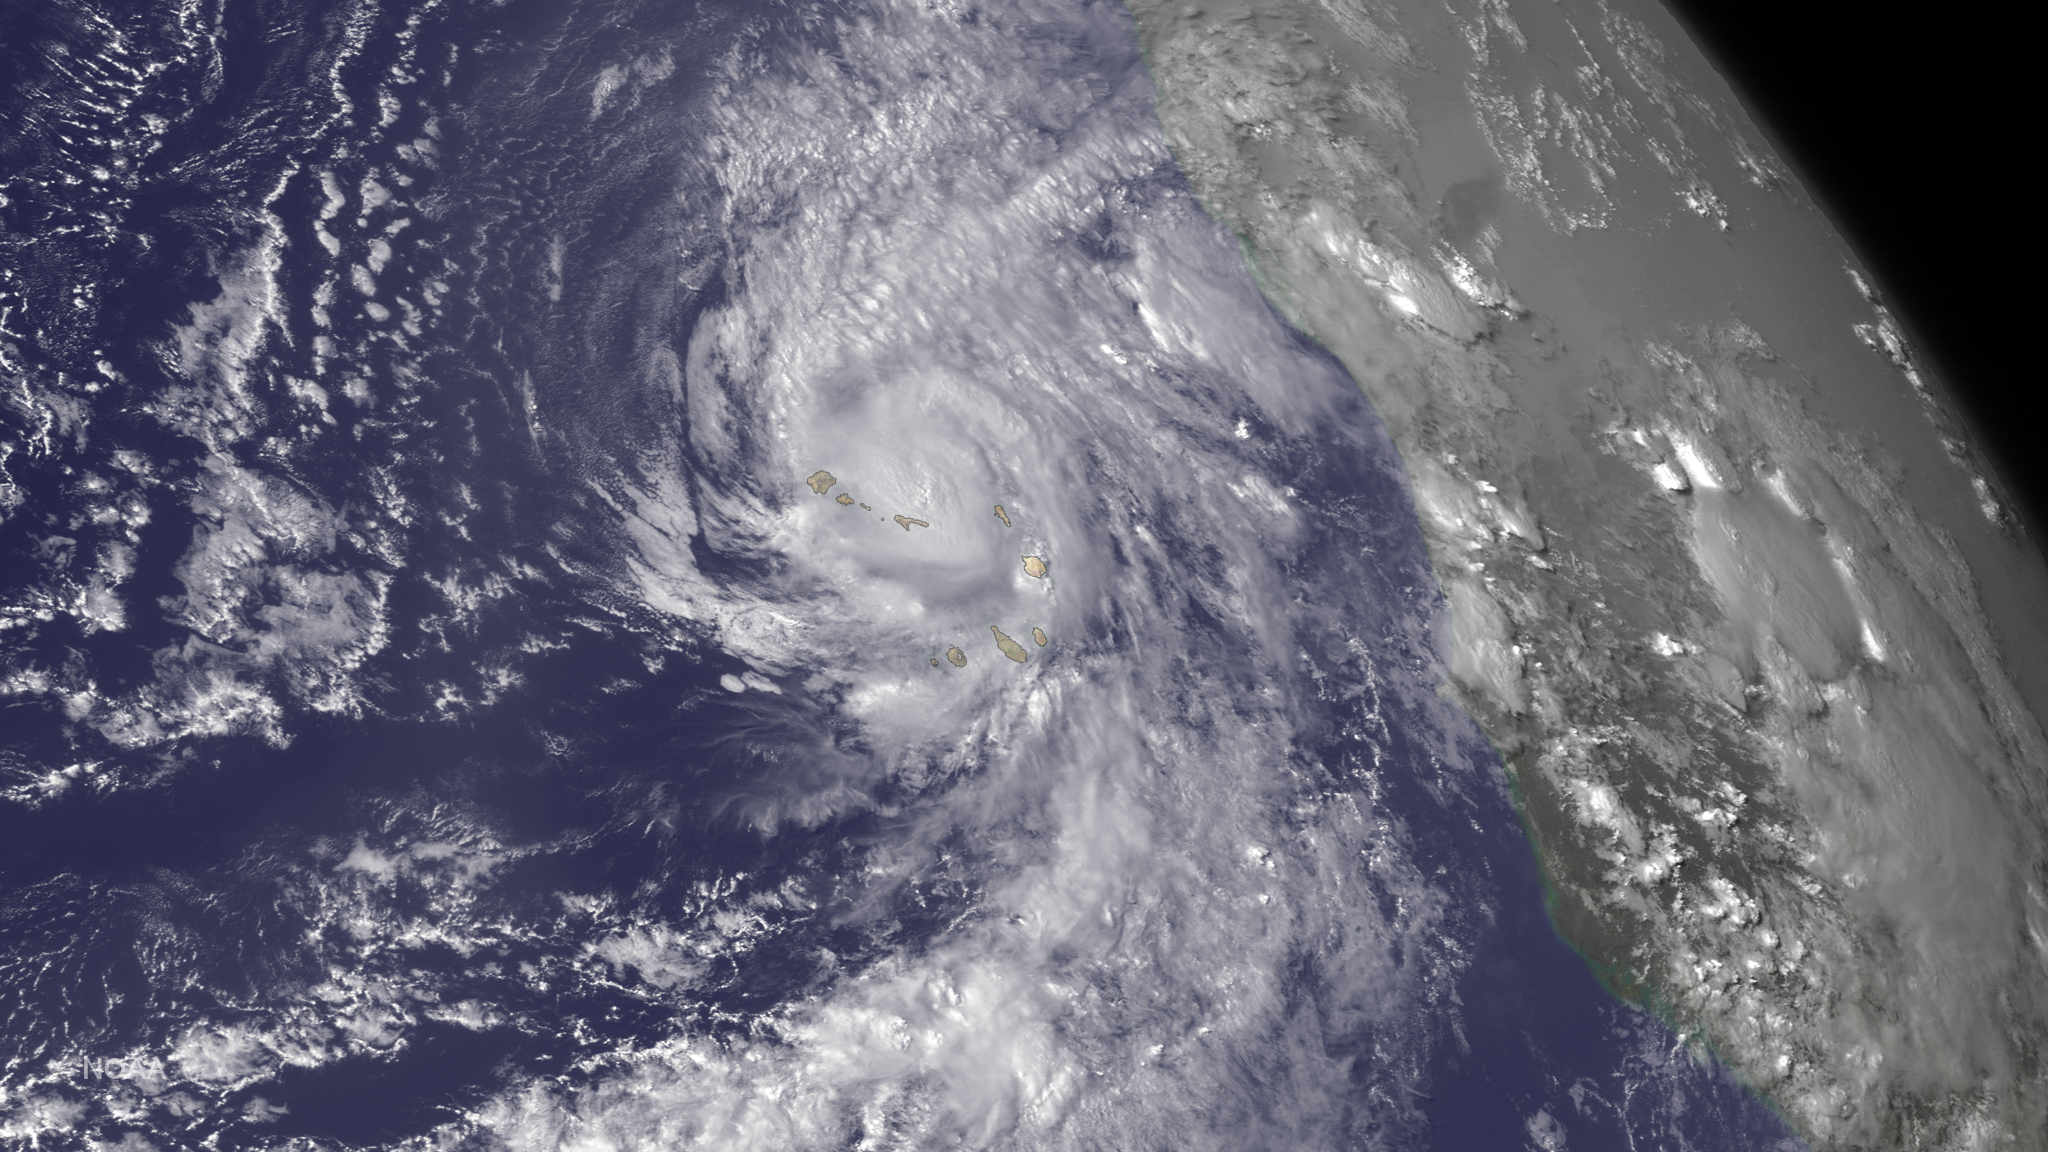

Hurricane Fred Lashes the Cape Verde Islands

Hurricane Fred is bringing very heavy rains to the Cape Verde Islands. From the National Hurricane Center's Hurricane Fred Forecast Discussion: "According to the official Atlantic tropical cyclone record, which begins in 1851, Fred is the first hurricane to pass through the Cape Verde Islands since 1892. We caution, however, that the database is less reliable prior to the satellite era (mid 1960s onward)." This image was taken by GOES East on August 31, 2015.

Credit: NASA/NOAA via NOAA Environmental Visualization Laboratory